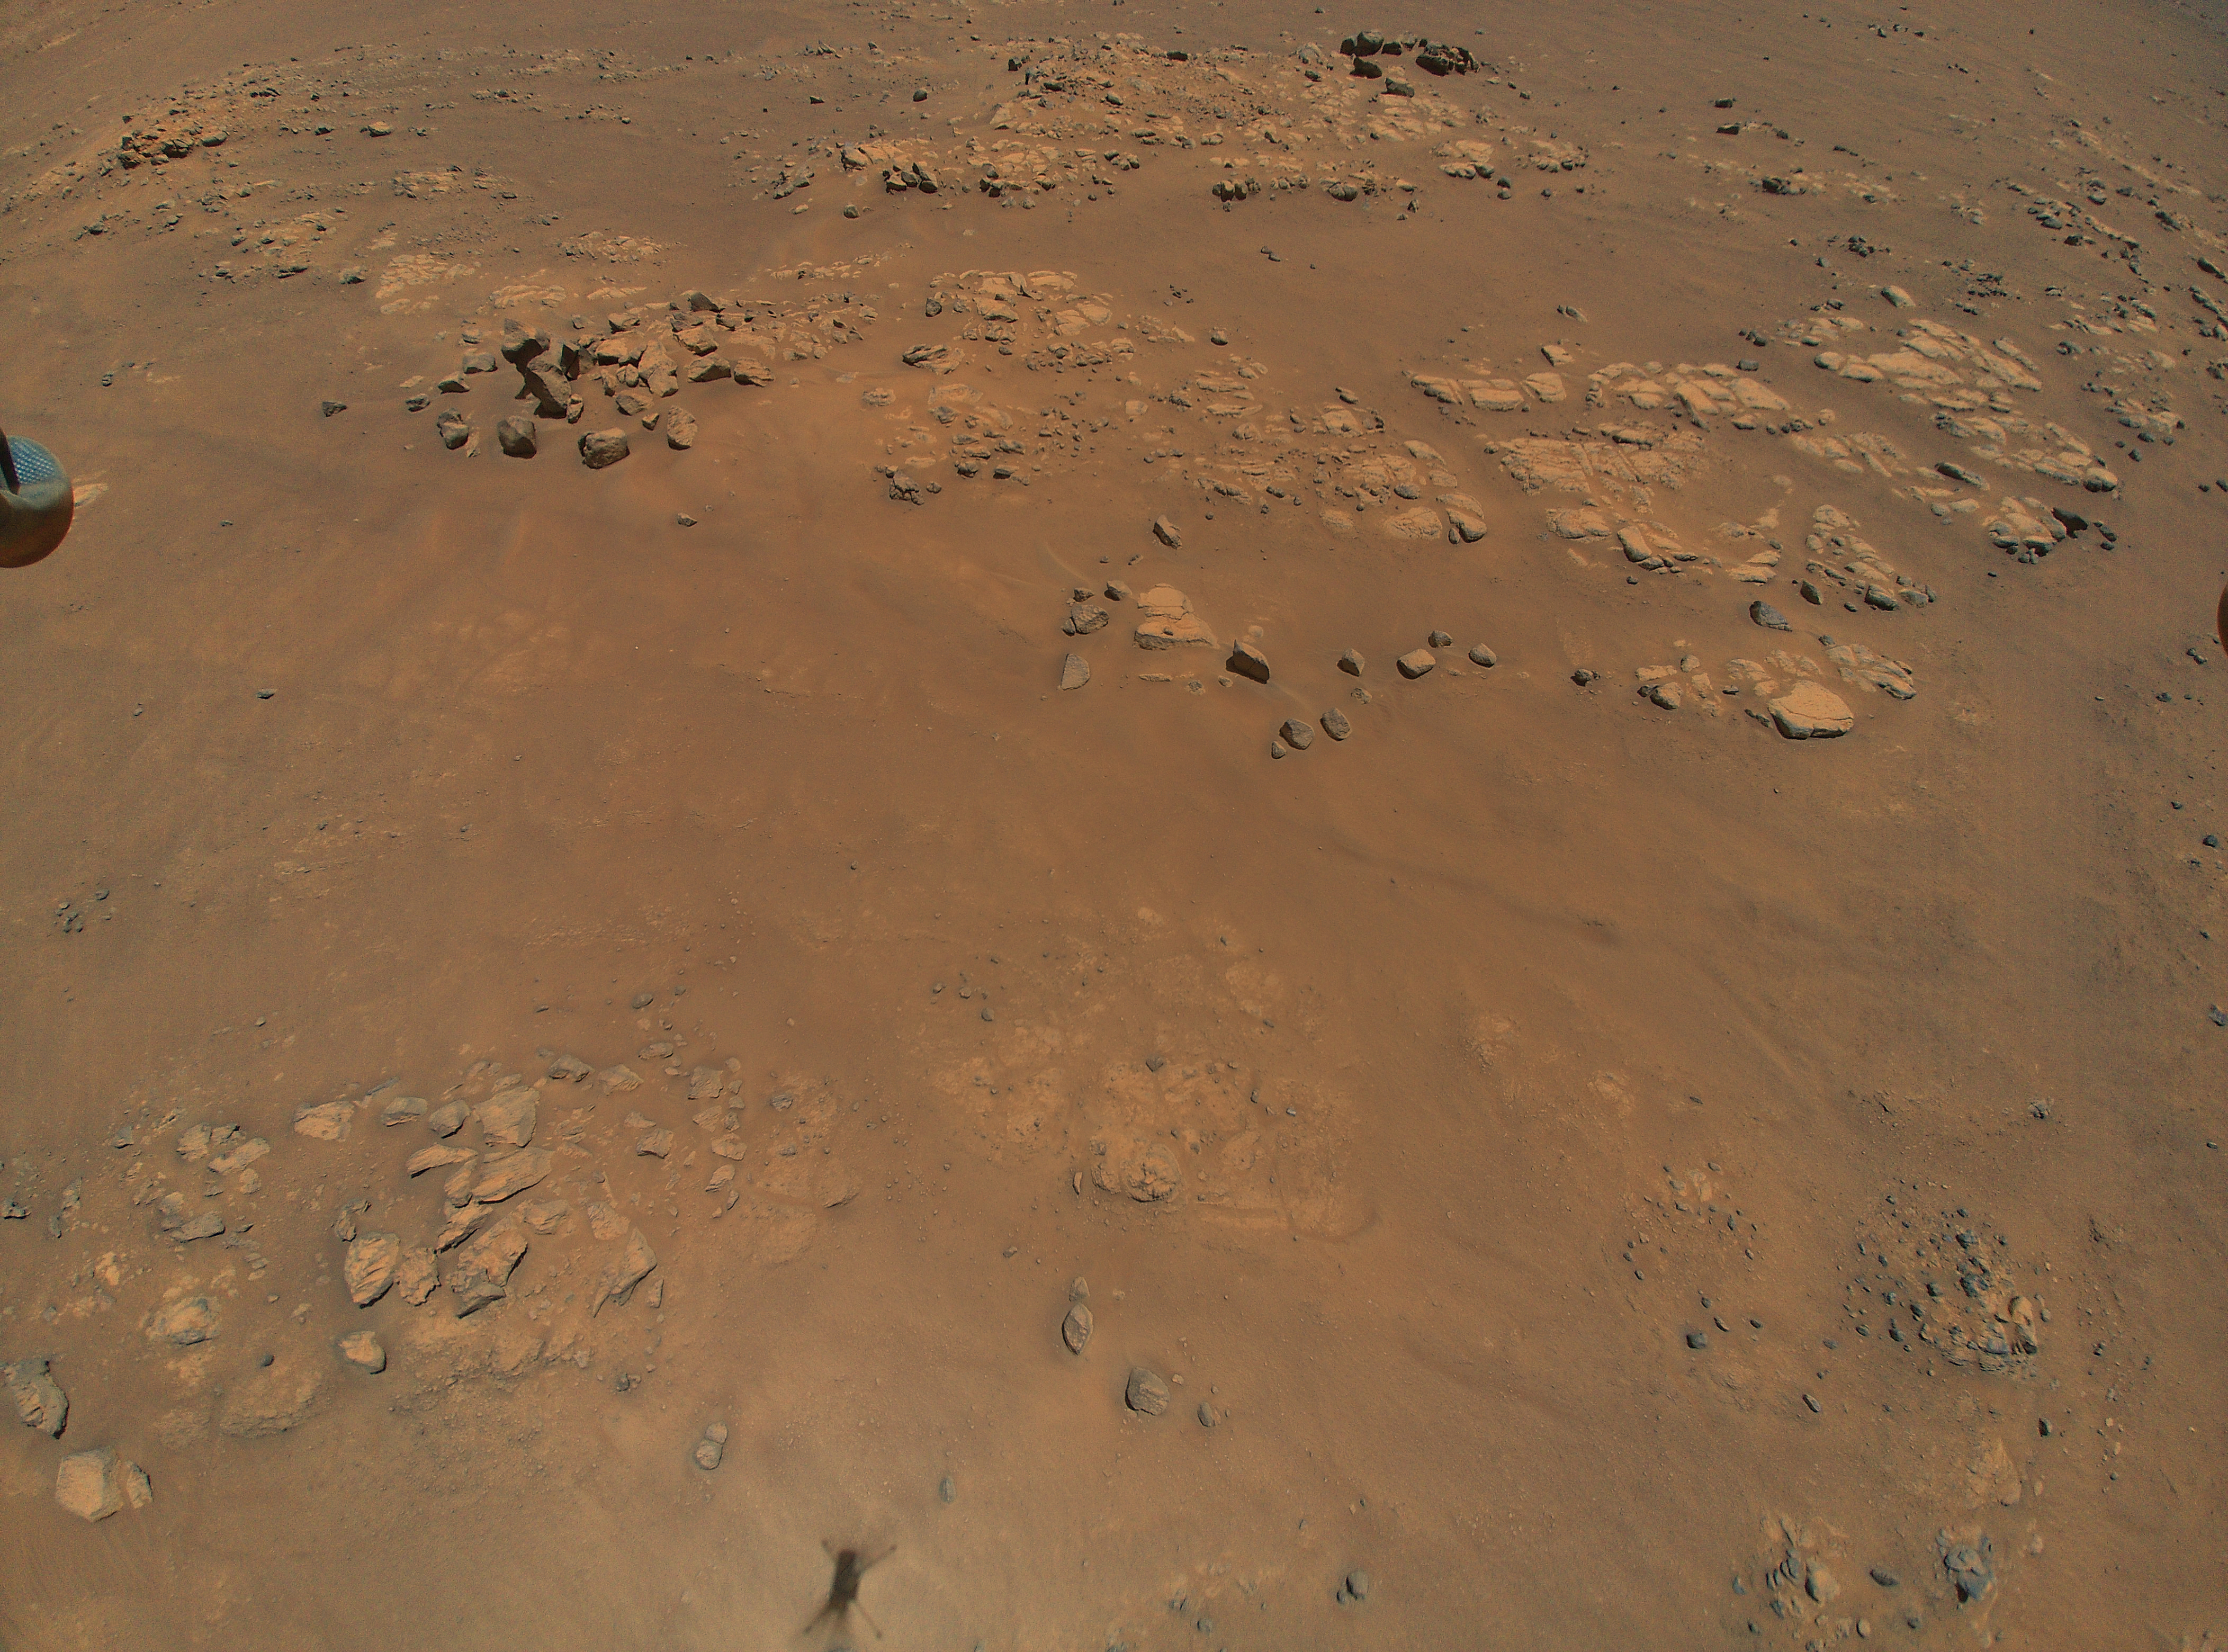

Ingenuity Spots Raised Ridges During Ninth Flight

NASA’s Ingenuity Mars Helicopter spotted this location, nicknamed “Raised Ridges,” during its ninth flight, on July 5, 2021, the 133rd Martian day, or sol, of the mission. Scientists are hoping to visit Raised Ridges with the Perseverance rover in the future. A portion of the helicopter’s landing gear can be seen at top left, and its shadow is visible bottom center.

A key objective for Perseverance’s mission on Mars is astrobiology, including the search for signs of ancient microbial life. The rover will characterize the planet’s geology and past climate, pave the way for human exploration of the Red Planet, and be the first mission to collect and cache Martian rock and regolith (broken rock and dust).

Subsequent NASA missions, in cooperation with ESA (European Space Agency), would send spacecraft to Mars to collect these sealed samples from the surface and return them to Earth for in-depth analysis.

The Mars 2020 Perseverance mission is part of NASA’s Moon to Mars exploration approach, which includes Artemis missions to the Moon that will help prepare for human exploration of the Red Planet.

JPL, which is managed for NASA by Caltech in Pasadena, California, built and manages operations of the Perseverance rover.

The Ingenuity Mars Helicopter was built by JPL, which also manages the technology demonstration project for NASA Headquarters. It is supported by NASA’s Science, Aeronautics Research, and Space Technology mission directorates. NASA’s Ames Research Center in California’s Silicon Valley, and NASA’s Langley Research Center in Hampton, Virginia, provided significant flight performance analysis and technical assistance during Ingenuity’s development. AeroVironment Inc., Qualcomm, and SolAero also provided design assistance and major vehicle components. Lockheed Martin Space designed and manufactured the Mars Helicopter Delivery System.

Credit: NASA/JPL-Caltech